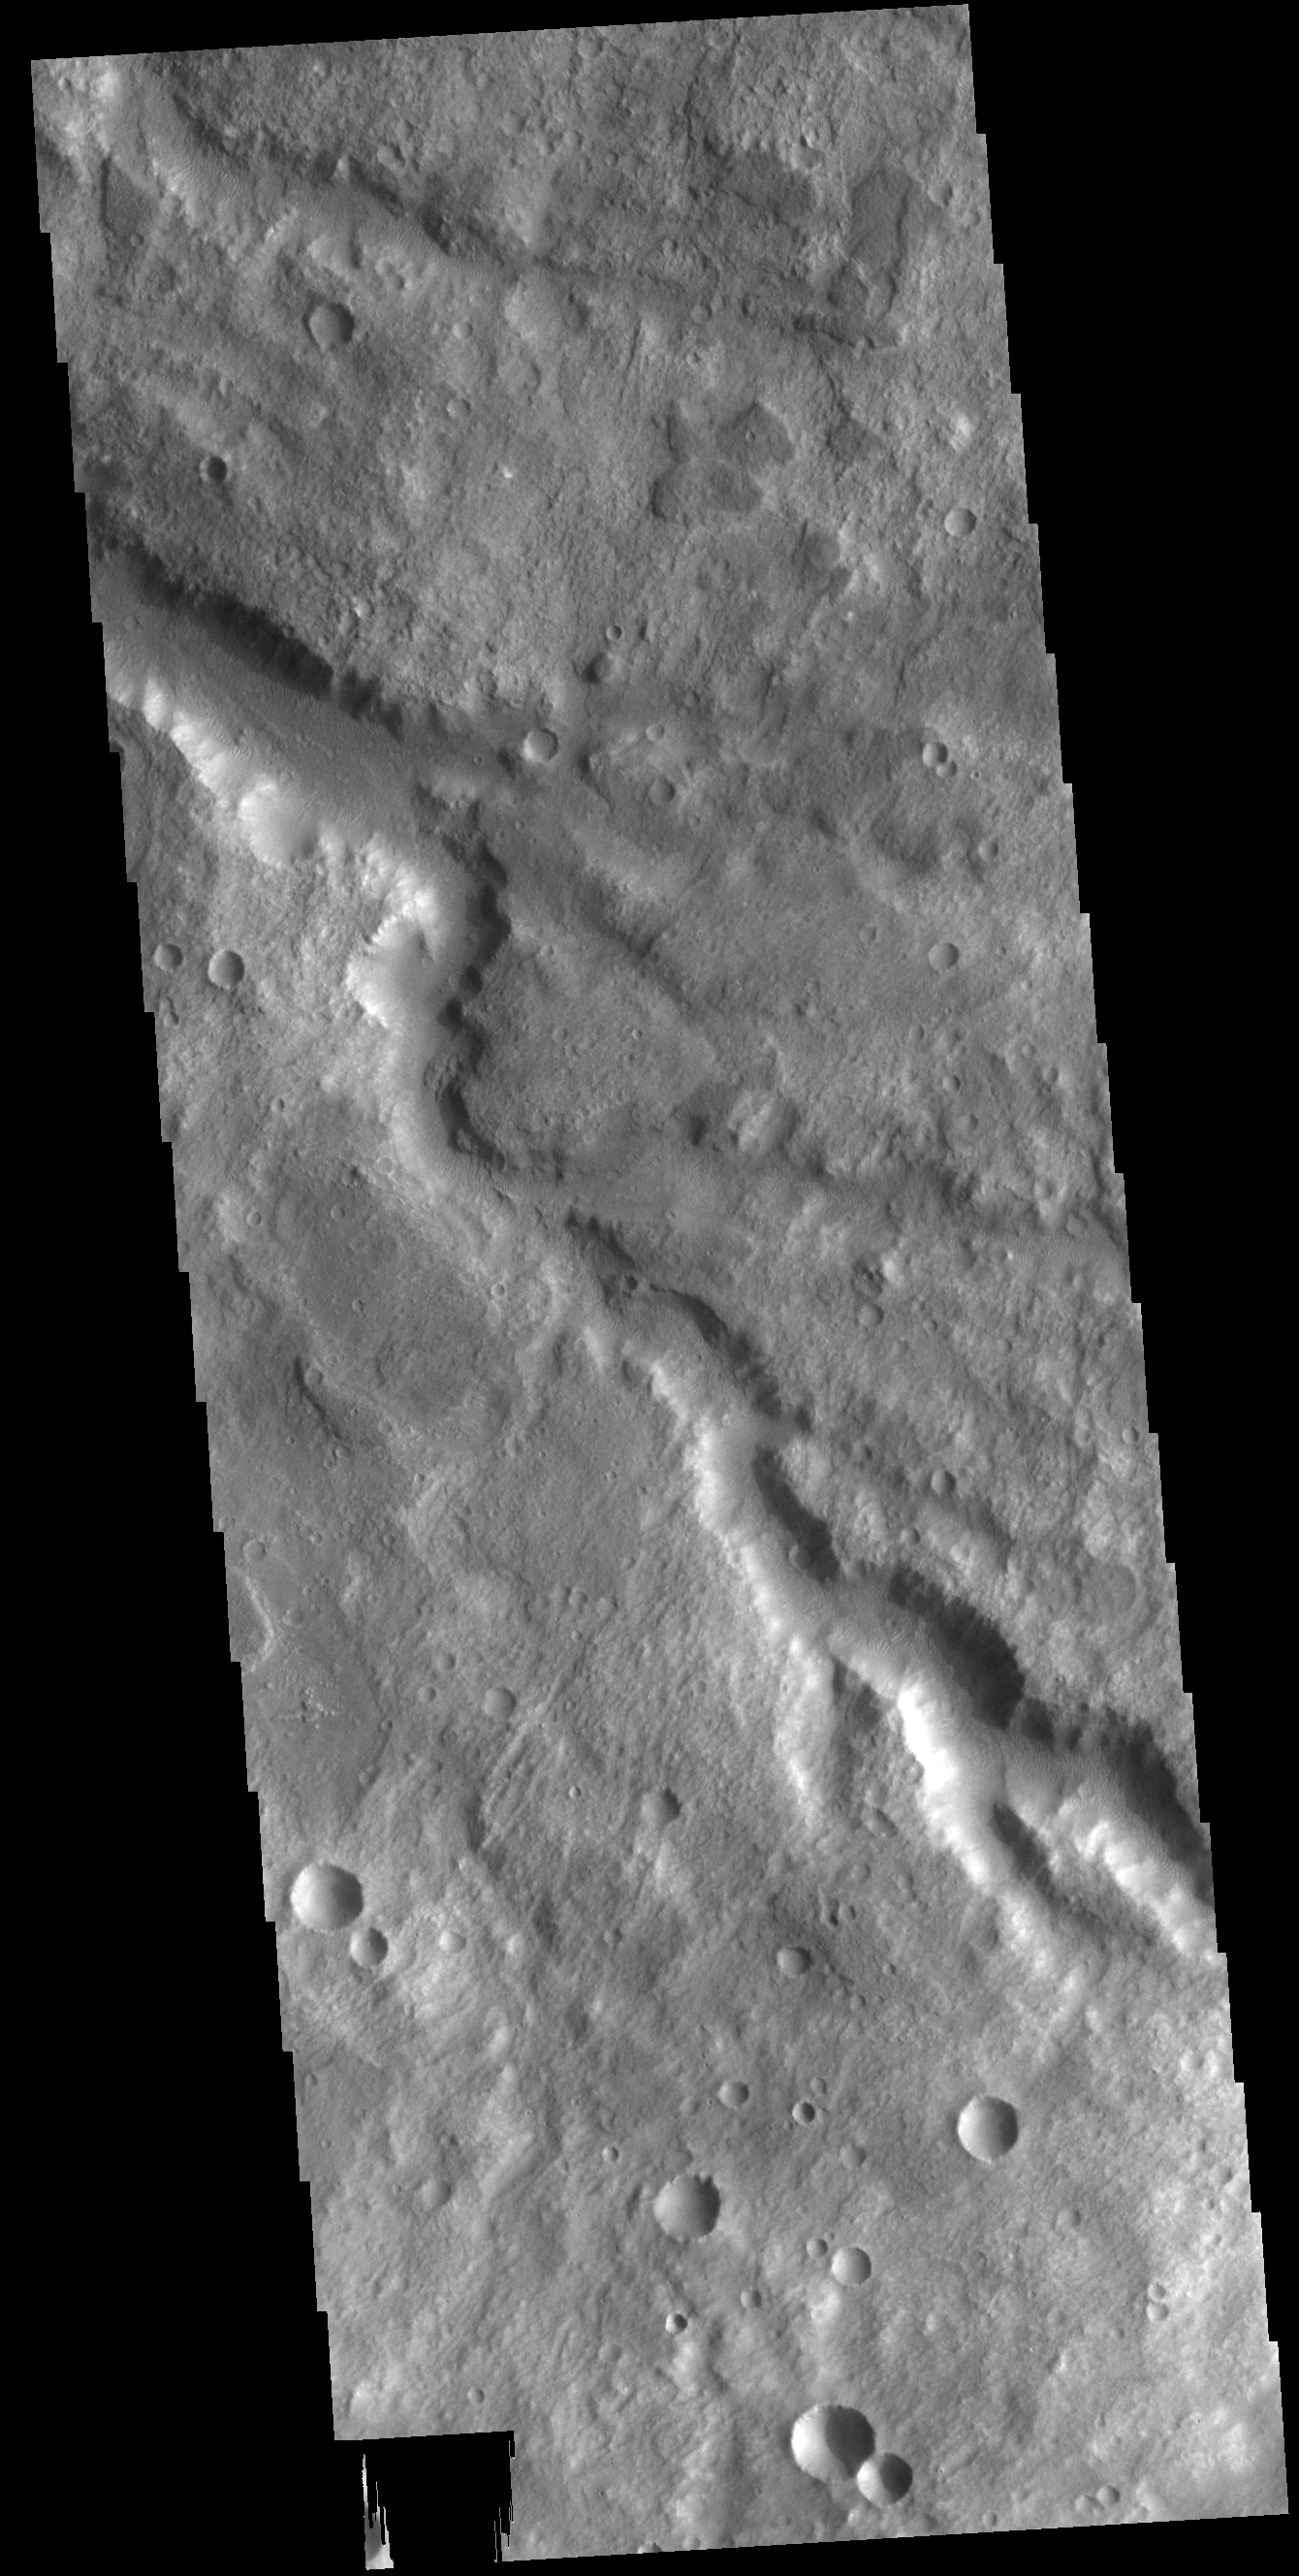

Channel

Today’s VIS image shows a section of an unnamed channel in Tyrrhena Terra.

Credit: NASA/JPL-Caltech/ASU